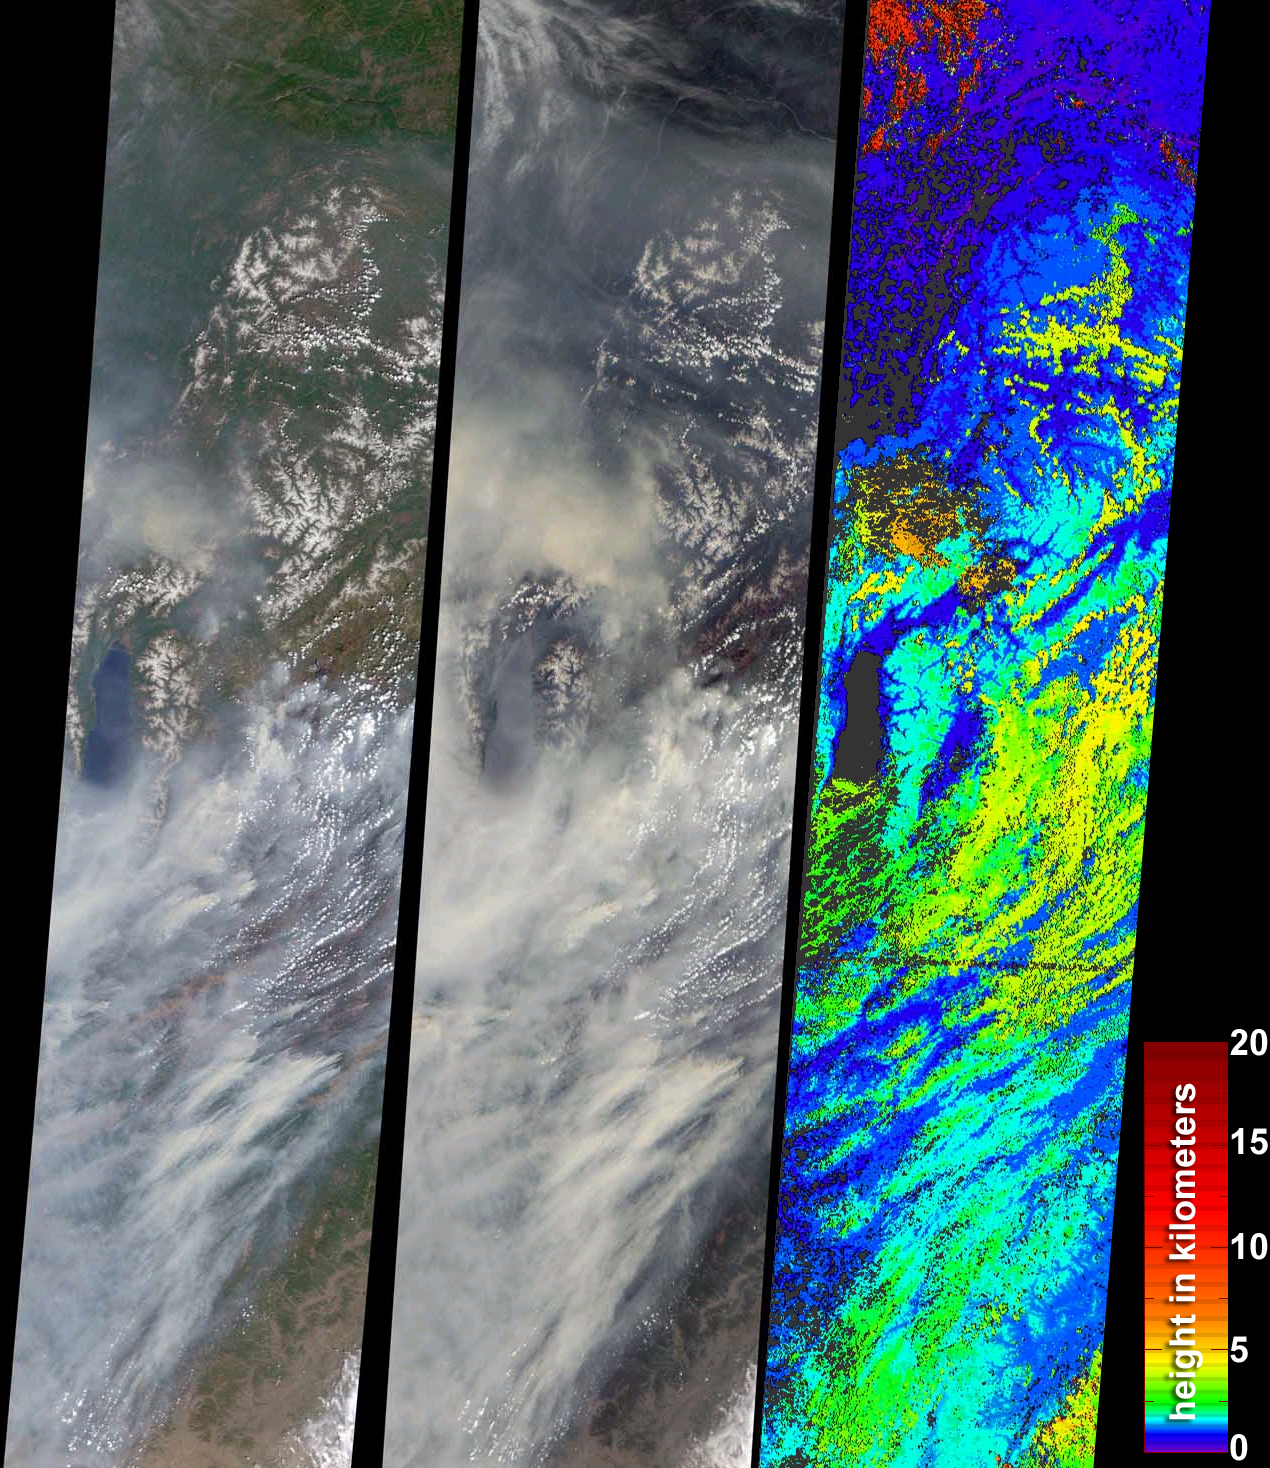

Smoke from Siberian Taiga Fires

During the 2003 fire season, blazes in the taiga forests of Eastern Siberia were part of a vast network of fires across Siberia and the Russian Far East, northeast China and northern Mongolia. Fires in Eastern Siberia have been increasing in recent years, and the 2003 spring and summer seasons are the most extensive recorded in over 100 years. Overall, the Russian Federation experienced a record-setting fire year, with over 55 million acres burnt by early August, according to the Global Fire Monitoring Center. These data products from the Multi-angle Imaging SpectroRadiometer (MISR) illustrate the extent and height of smoke from numerous fires in the Lake Baikal region on June 11, 2003.

The left and center panels are natural-color views from MISR’s vertical-viewing (nadir) and 70-degree forward-viewing cameras, respectively. The steeply-looking camera enhances the appearance of smoke, such that many areas, including Lake Baikal (the long dark water body along the left-hand image edge), are almost completely obscured by smoke at the oblique view angle. The image area includes part of the Russian states of Irkutsk, Buryatia, and Chita, as well as northern Mongolia, with these areas stretching from upper-left to bottom-right, respectively.

On the right is a map of stereoscopically retrieved heights for features exhibiting sufficient spatial contrast. The heights correspond to elevations above sea level. Taking into account the surface elevation, the smoke plumes range from about 2-5 kilometers above the surface. Larger heights are mostly associated with clouds. Areas where heights could not be retrieved are shown as dark gray.

Fire is an important ecological factor in the taiga forests, but in this region a combination of dry conditions and increased human exploitation during recent decades can increase the frequency and extent of fires and alter the historical fire regime. It is important to consider the effects of changing fire regimes from a climatological point of view, since the complex interactions between aerosols (tiny airborne particles), clouds, surfaces and the hydrological cycle are the main source of uncertainty in global climate models.

The Multi-angle Imaging SpectroRadiometer observes the daylit Earth continuously and every 9 days views the entire globe between 82 degrees north and 82 degrees south latitude. This data product was generated from a portion of the imagery acquired during Terra orbit 18506. The panels cover an area of about 400 kilometers x 1600 kilometers, and utilize data from blocks 41 to 54 within World Reference System-2 path 130.

MISR was built and is managed by NASA’s Jet Propulsion Laboratory, Pasadena, CA, for NASA’s Office of Earth Science, Washington, DC. The Terra satellite is managed by NASA’s Goddard Space Flight Center, Greenbelt, MD. JPL is a division of the California Institute of Technology.

Credit: NASA/GSFC/LaRC/JPL, MISR Team